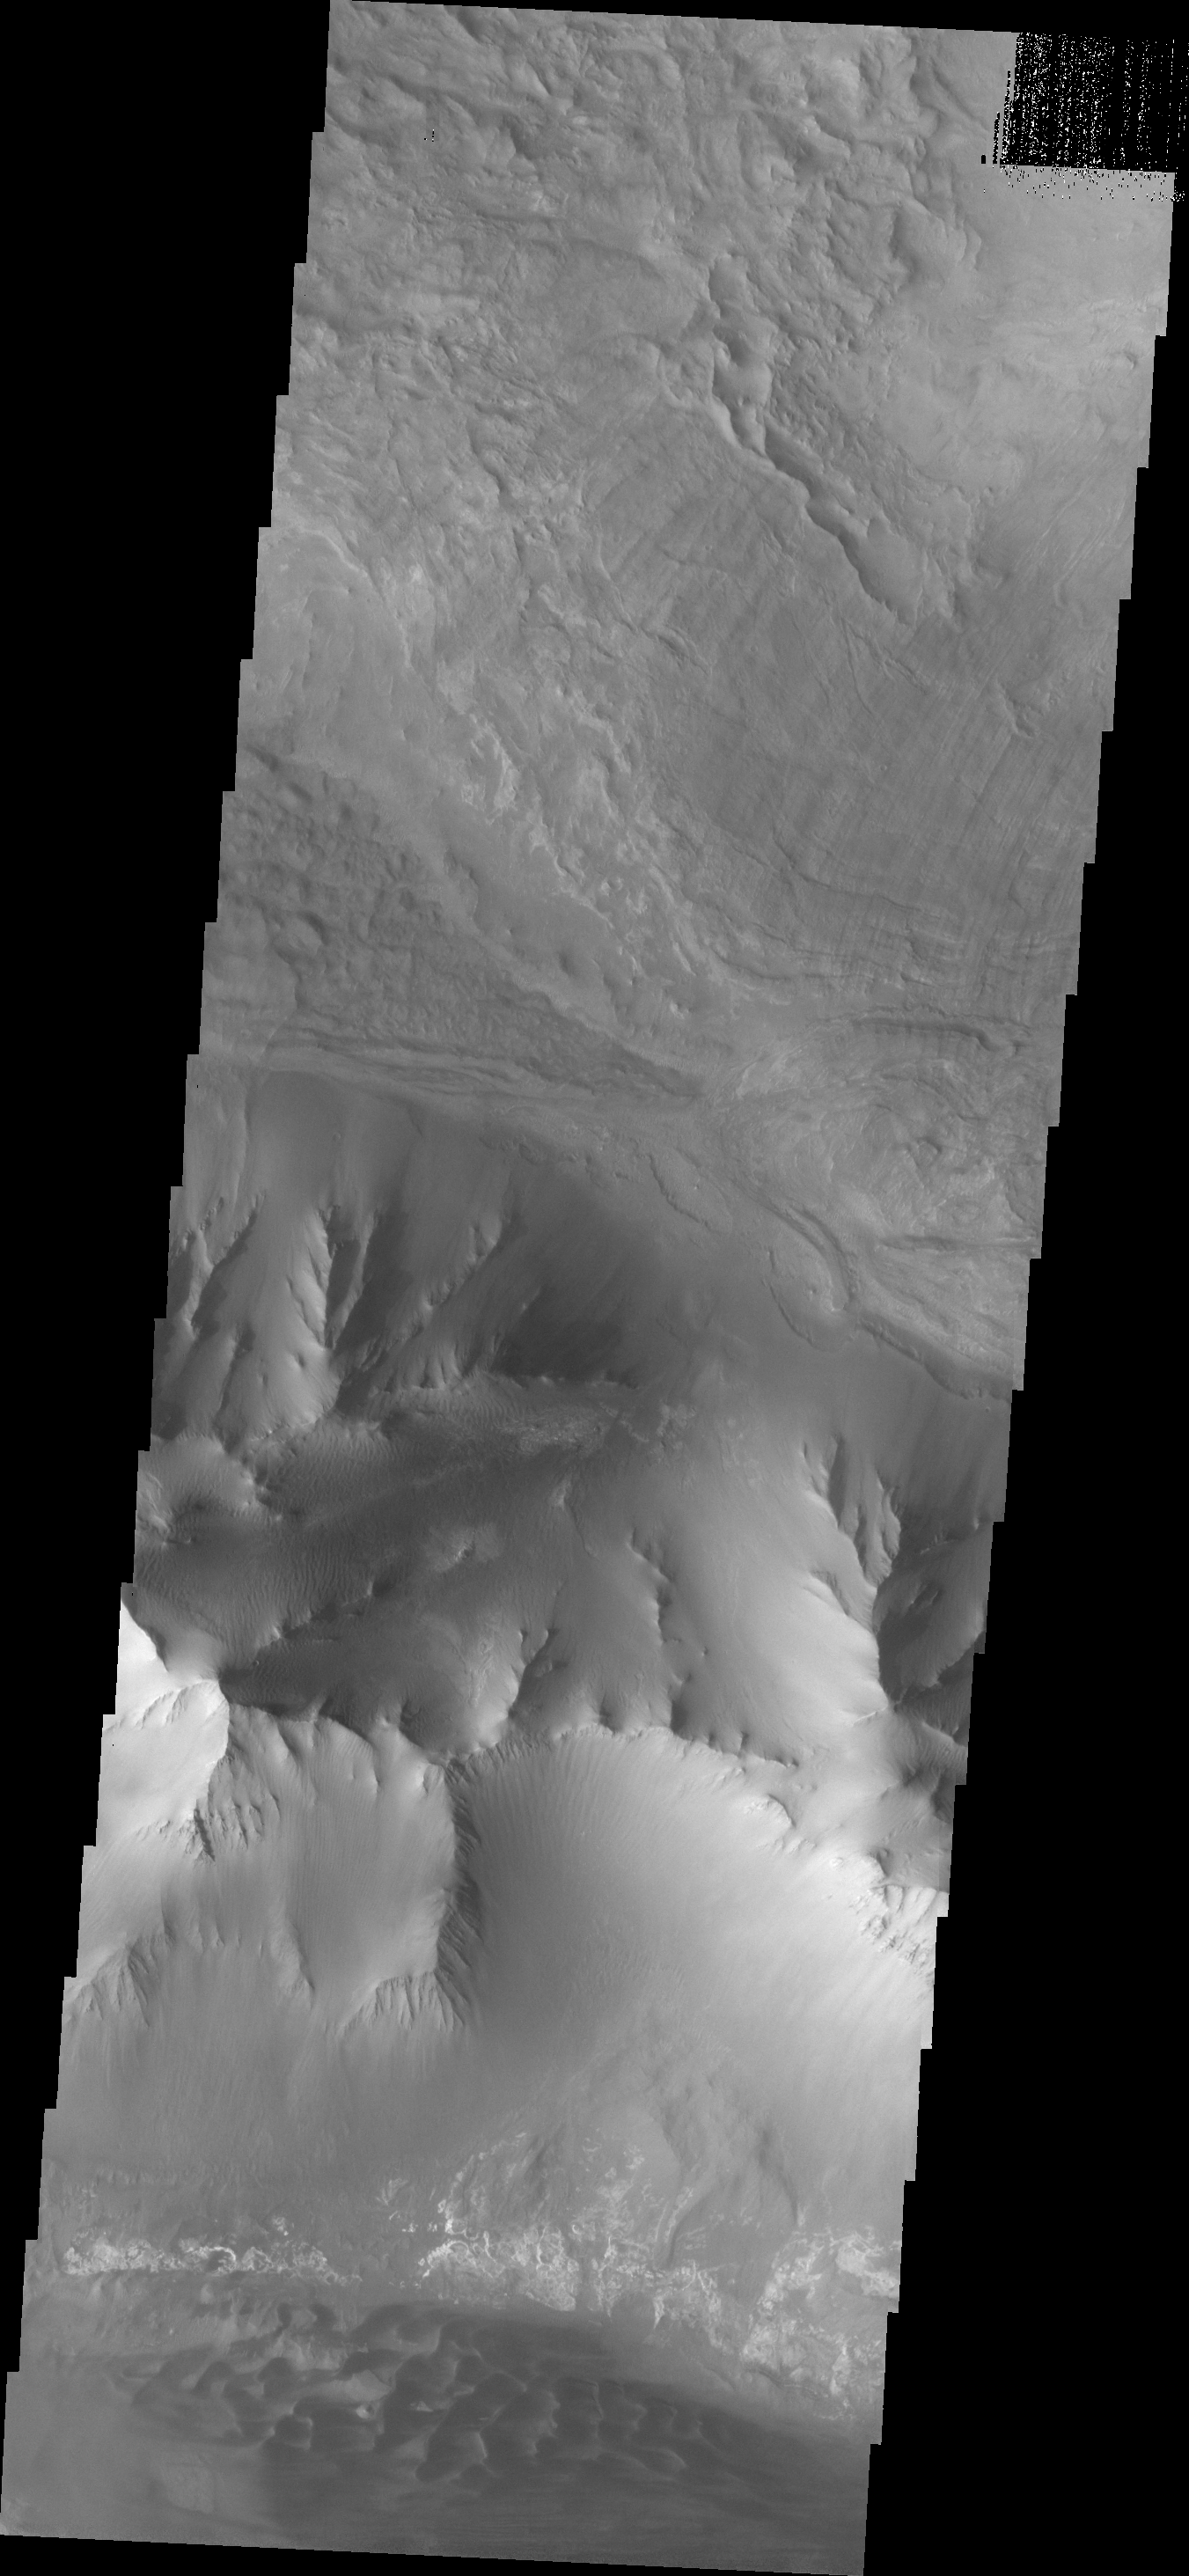

Investigating Mars: Ius Chasma

This VIS image shows part of the eastern end of Ius Chasma. Geryon Montes are located in the bottom half of the image. Between the montes and the southern wall face is a region of sand and sand dunes. The presence of mobile sand indicates that winds are eroding, depositing and changing the canyon floor. The top of the image is dominated by a large landslide deposit. The radial surface grooves are still visible, but the region as a whole as undergone significant erosion.

A landslide is a failure of slope due to gravity. They initiate due to several reasons. A lower layer of poorly cemented/resistant material may have been eroded, undermining the wall above which then collapses; earthquake seismic waves can cause the slope to collapse; and even an impact event near the canyon wall can cause collapse. As millions of tons of material fall and slide down slope a scalloped cavity forms at the upper part where the slope failure occurred. At the material speeds downhill it will pick up more of the underlying slope, increasing the volume of material entrained into the landslide. Whereas some landslides spread across the canyon floor forming lobate deposits, very large volume slope failures will completely fill the canyon floor in a large complex region of chaotic blocks.

Ius Chasma is at the western end of Valles Marineris, south of Tithonium Chasma. Valles Marineris is over 4000 kilometers long, wider than the United States. Ius Chasma is almost 850 kilometers long (528 miles), 120 kilometers wide and over 8 kilometers deep. In comparison, the Grand Canyon in Arizona is about 175 kilometers long, 30 kilometers wide, and only 2 kilometers deep. The canyons of Valles Marineris were formed by extensive fracturing and pulling apart of the crust during the uplift of the vast Tharsis plateau. Landslides have enlarged the canyon walls and created deposits on the canyon floor. Weathering of the surface and influx of dust and sand have modified the canyon floor, both creating and modifying layered materials. There are many features that indicate flowing and standing water played a part in the chasma formation.

The Odyssey spacecraft has spent over 15 years in orbit around Mars, circling the planet more than 71,000 times. It holds the record for longest working spacecraft at Mars. THEMIS, the IR/VIS camera system, has collected data for the entire mission and provides images covering all seasons and lighting conditions. Over the years many features of interest have received repeated imaging, building up a suite of images covering the entire feature. From the deepest chasma to the tallest volcano, individual dunes inside craters and dune fields that encircle the north pole, channels carved by water and lava, and a variety of other feature, THEMIS has imaged them all. For the next several months the image of the day will focus on the Tharsis volcanoes, the various chasmata of Valles Marineris, and the major dunes fields. We hope you enjoy these images!

Credit: NASA/JPL-Caltech/ASU